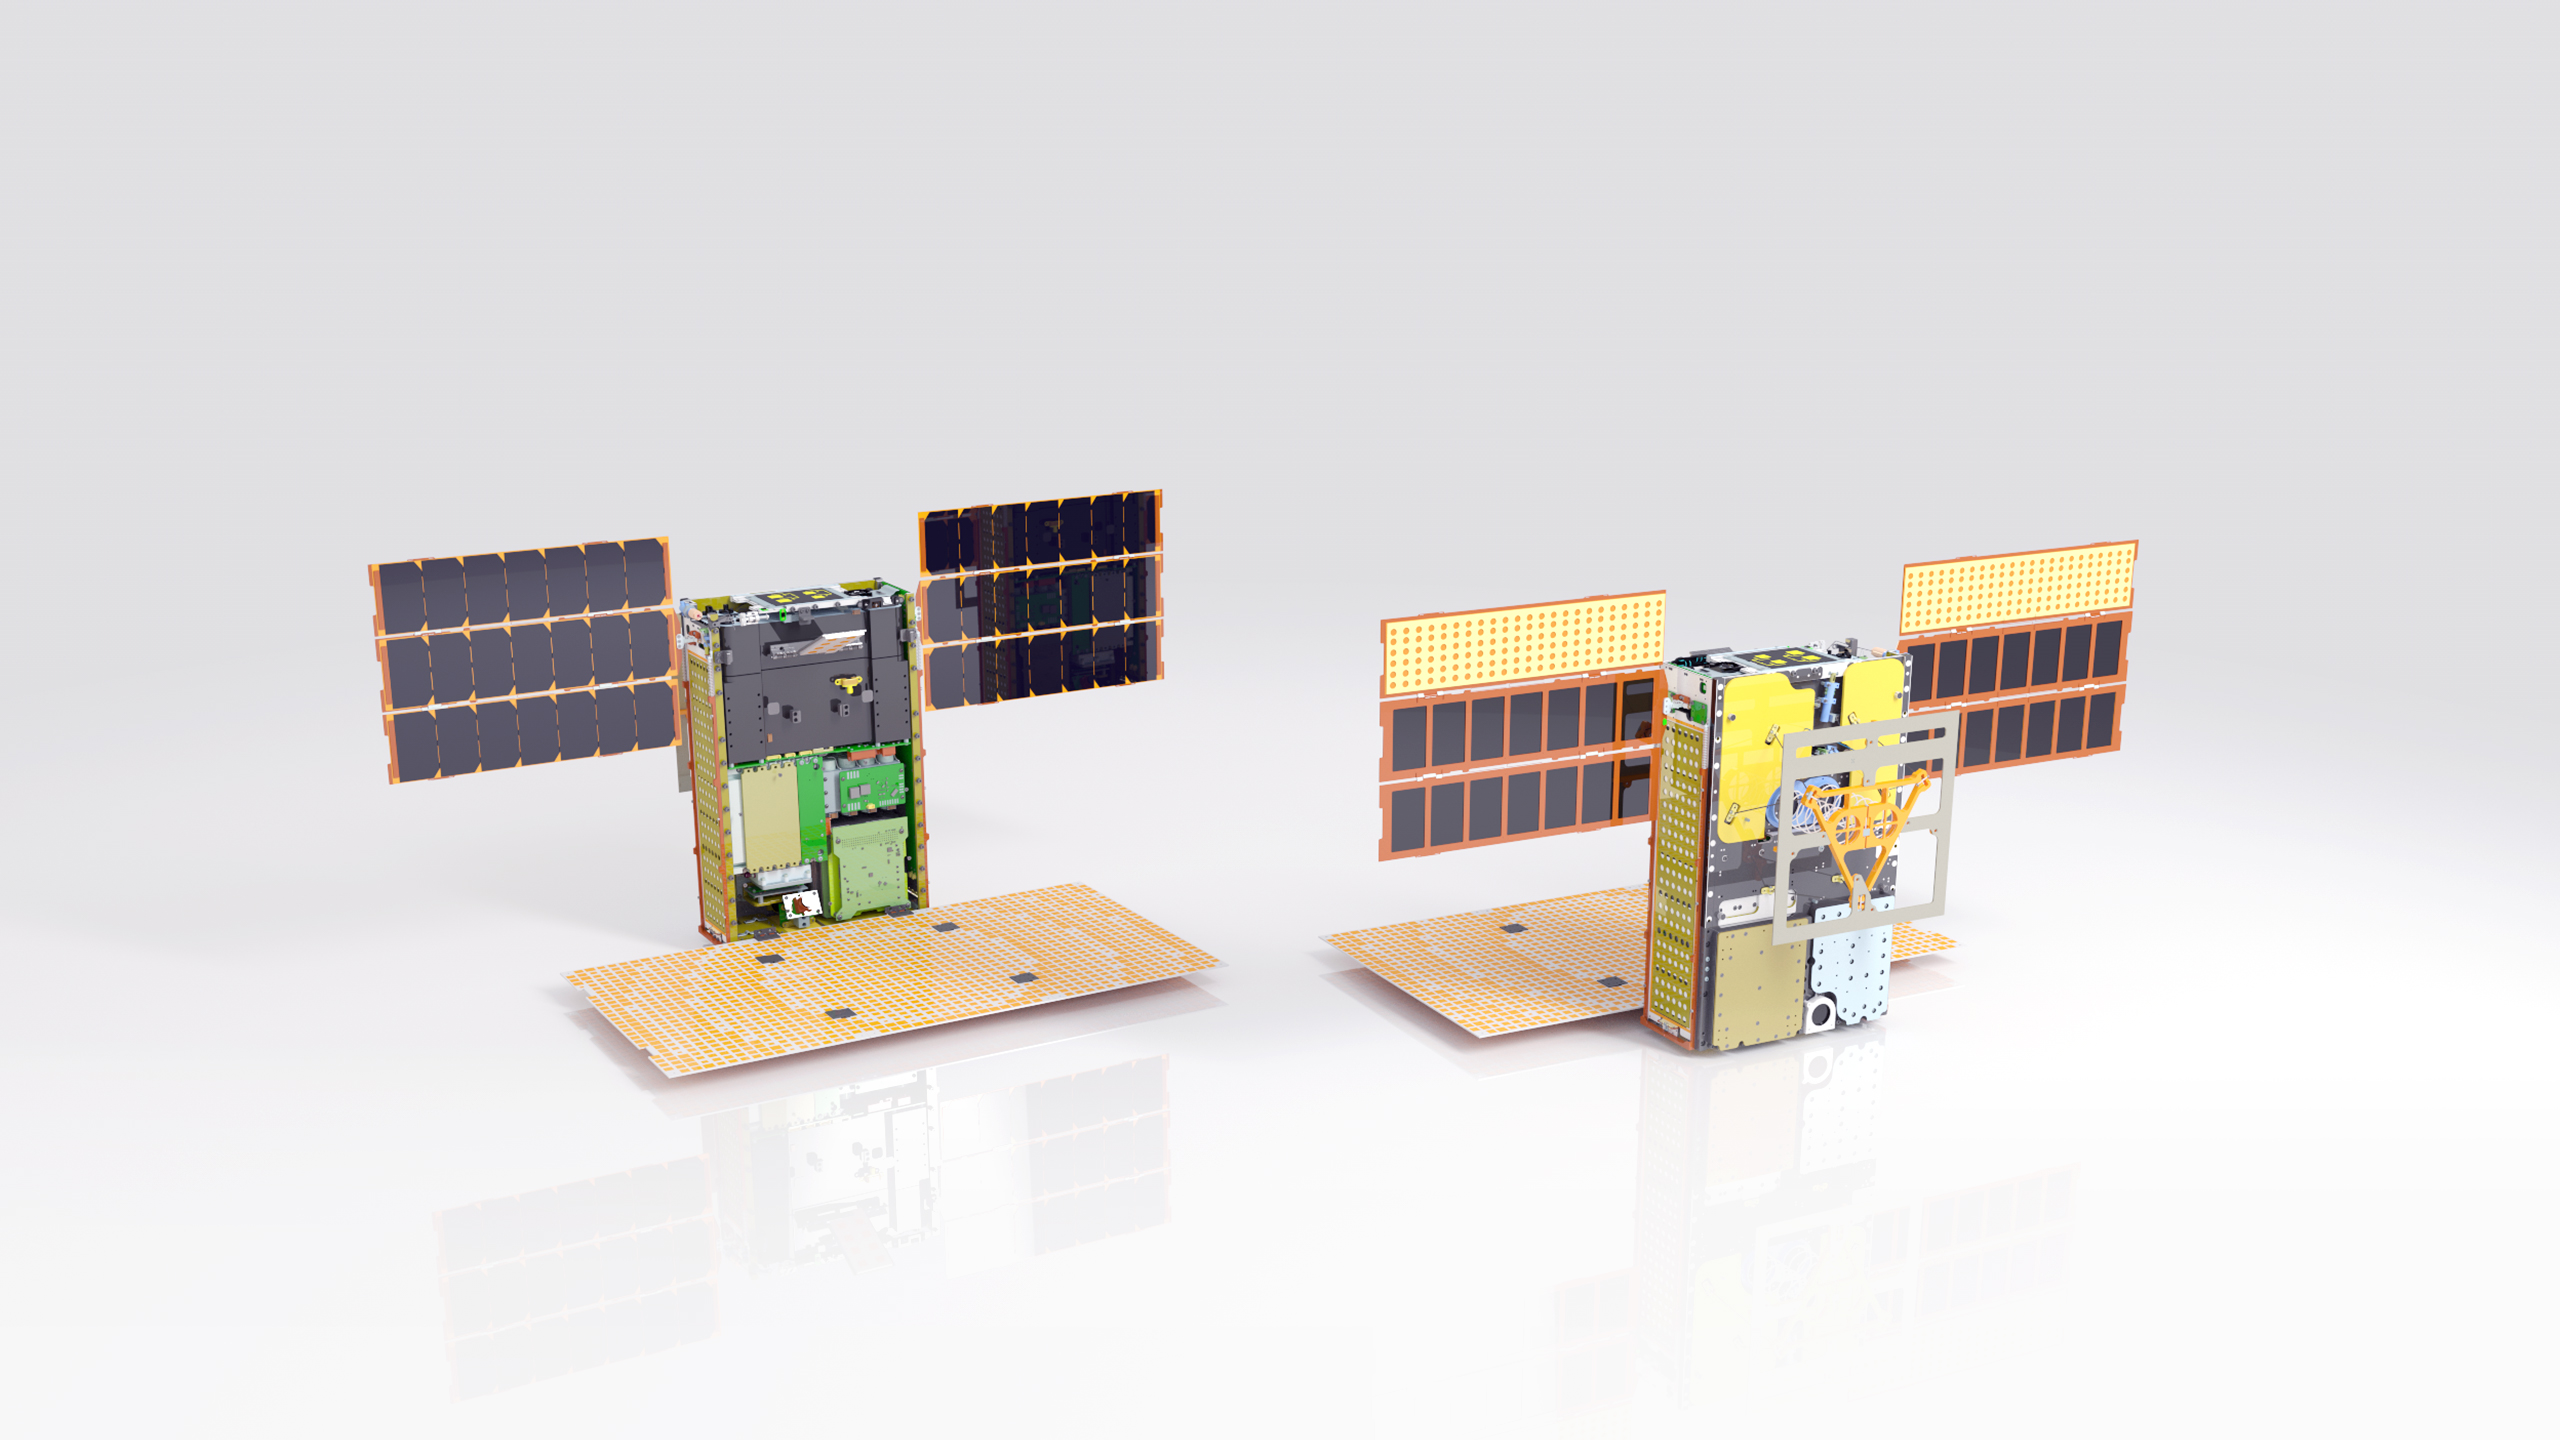

Mars Cube One in Detail

Illustration of one of the twin MarCO spacecraft with some key components labeled. Front cover is left out to show some internal components. Antennas and solar arrays are in deployed configuration.

The MarCO project is managed for NASA’s Science Mission Directorate, Washington, by JPL, a division of the California Institute of Technology, Pasadena.

Credit: NASA/JPL-Caltech